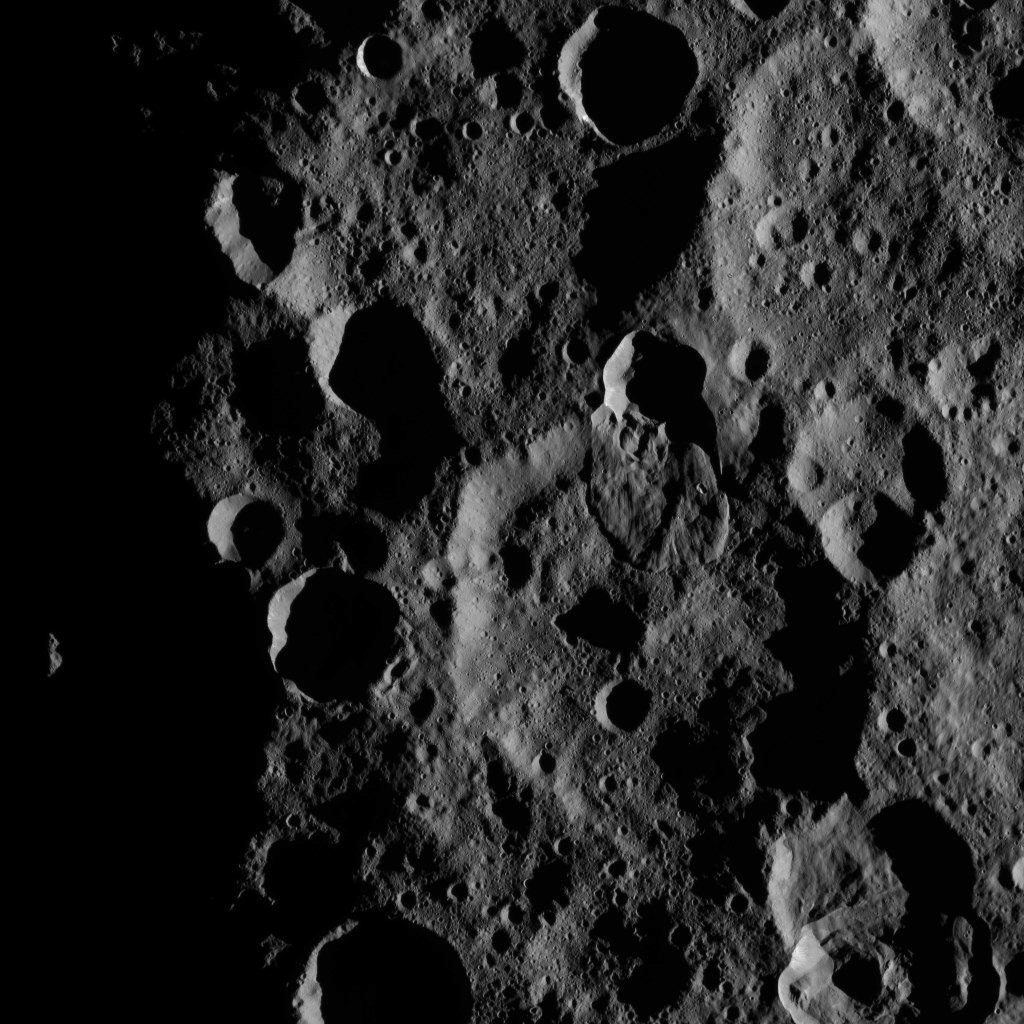

Dawn XMO2 Image 4

This view from NASA’s Dawn spacecraft features a lobe-shaped flow feature in Ghanan Crater on Ceres. The flow feature is a place where a crater rim has collapse and material has flowed across the surface. Several small craters are visible on top of the flow; the number of craters can help scientists estimate the feature’s age.

Dawn took this image on Oct. 17, 2016, from its second extended-mission science orbit (XMO2), at a distance of about 920 miles (1,480 kilometers) above the surface. The image resolution is about 460 feet (140 meters) per pixel.

Dawn’s mission is managed by JPL for NASA’s Science Mission Directorate in Washington. Dawn is a project of the directorate’s Discovery Program, managed by NASA’s Marshall Space Flight Center in Huntsville, Alabama. UCLA is responsible for overall Dawn mission science. Orbital ATK, Inc., in Dulles, Virginia, designed and built the spacecraft. The German Aerospace Center, the Max Planck Institute for Solar System Research, the Italian Space Agency and the Italian National Astrophysical Institute are international partners on the mission team.

Credit: NASA/JPL-Caltech/UCLA/MPS/DLR/IDA